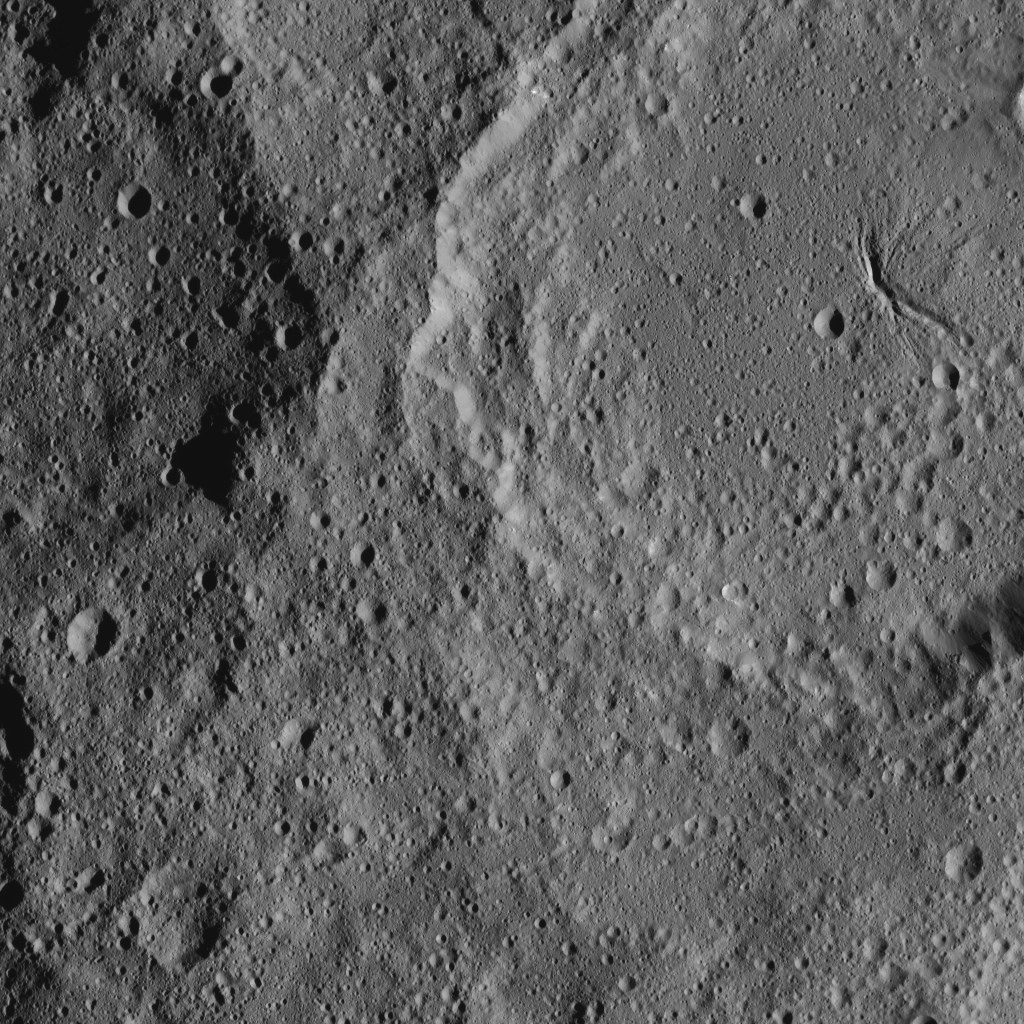

Dawn XMO2 Image 20

Ceres’ Ezinu Crater is seen at top right in this image from NASA’s Dawn spacecraft. The crater features a network of canyon-like features. Ezinu measures about 72 miles (116 kilometers) in diameter and was named for the Sumerian goddess of grain.

Dawn took this image on Oct. 21, 2016, from its second extended-mission science orbit (XMO2), at a distance of about 920 miles (1,480 kilometers) above the surface. The image resolution is about 460 feet (140 meters) per pixel.

Dawn’s mission is managed by JPL for NASA’s Science Mission Directorate in Washington. Dawn is a project of the directorate’s Discovery Program, managed by NASA’s Marshall Space Flight Center in Huntsville, Alabama. UCLA is responsible for overall Dawn mission science. Orbital ATK, Inc., in Dulles, Virginia, designed and built the spacecraft. The German Aerospace Center, the Max Planck Institute for Solar System Research, the Italian Space Agency and the Italian National Astrophysical Institute are international partners on the mission team.

Credit: NASA/JPL-Caltech/UCLA/MPS/DLR/IDA